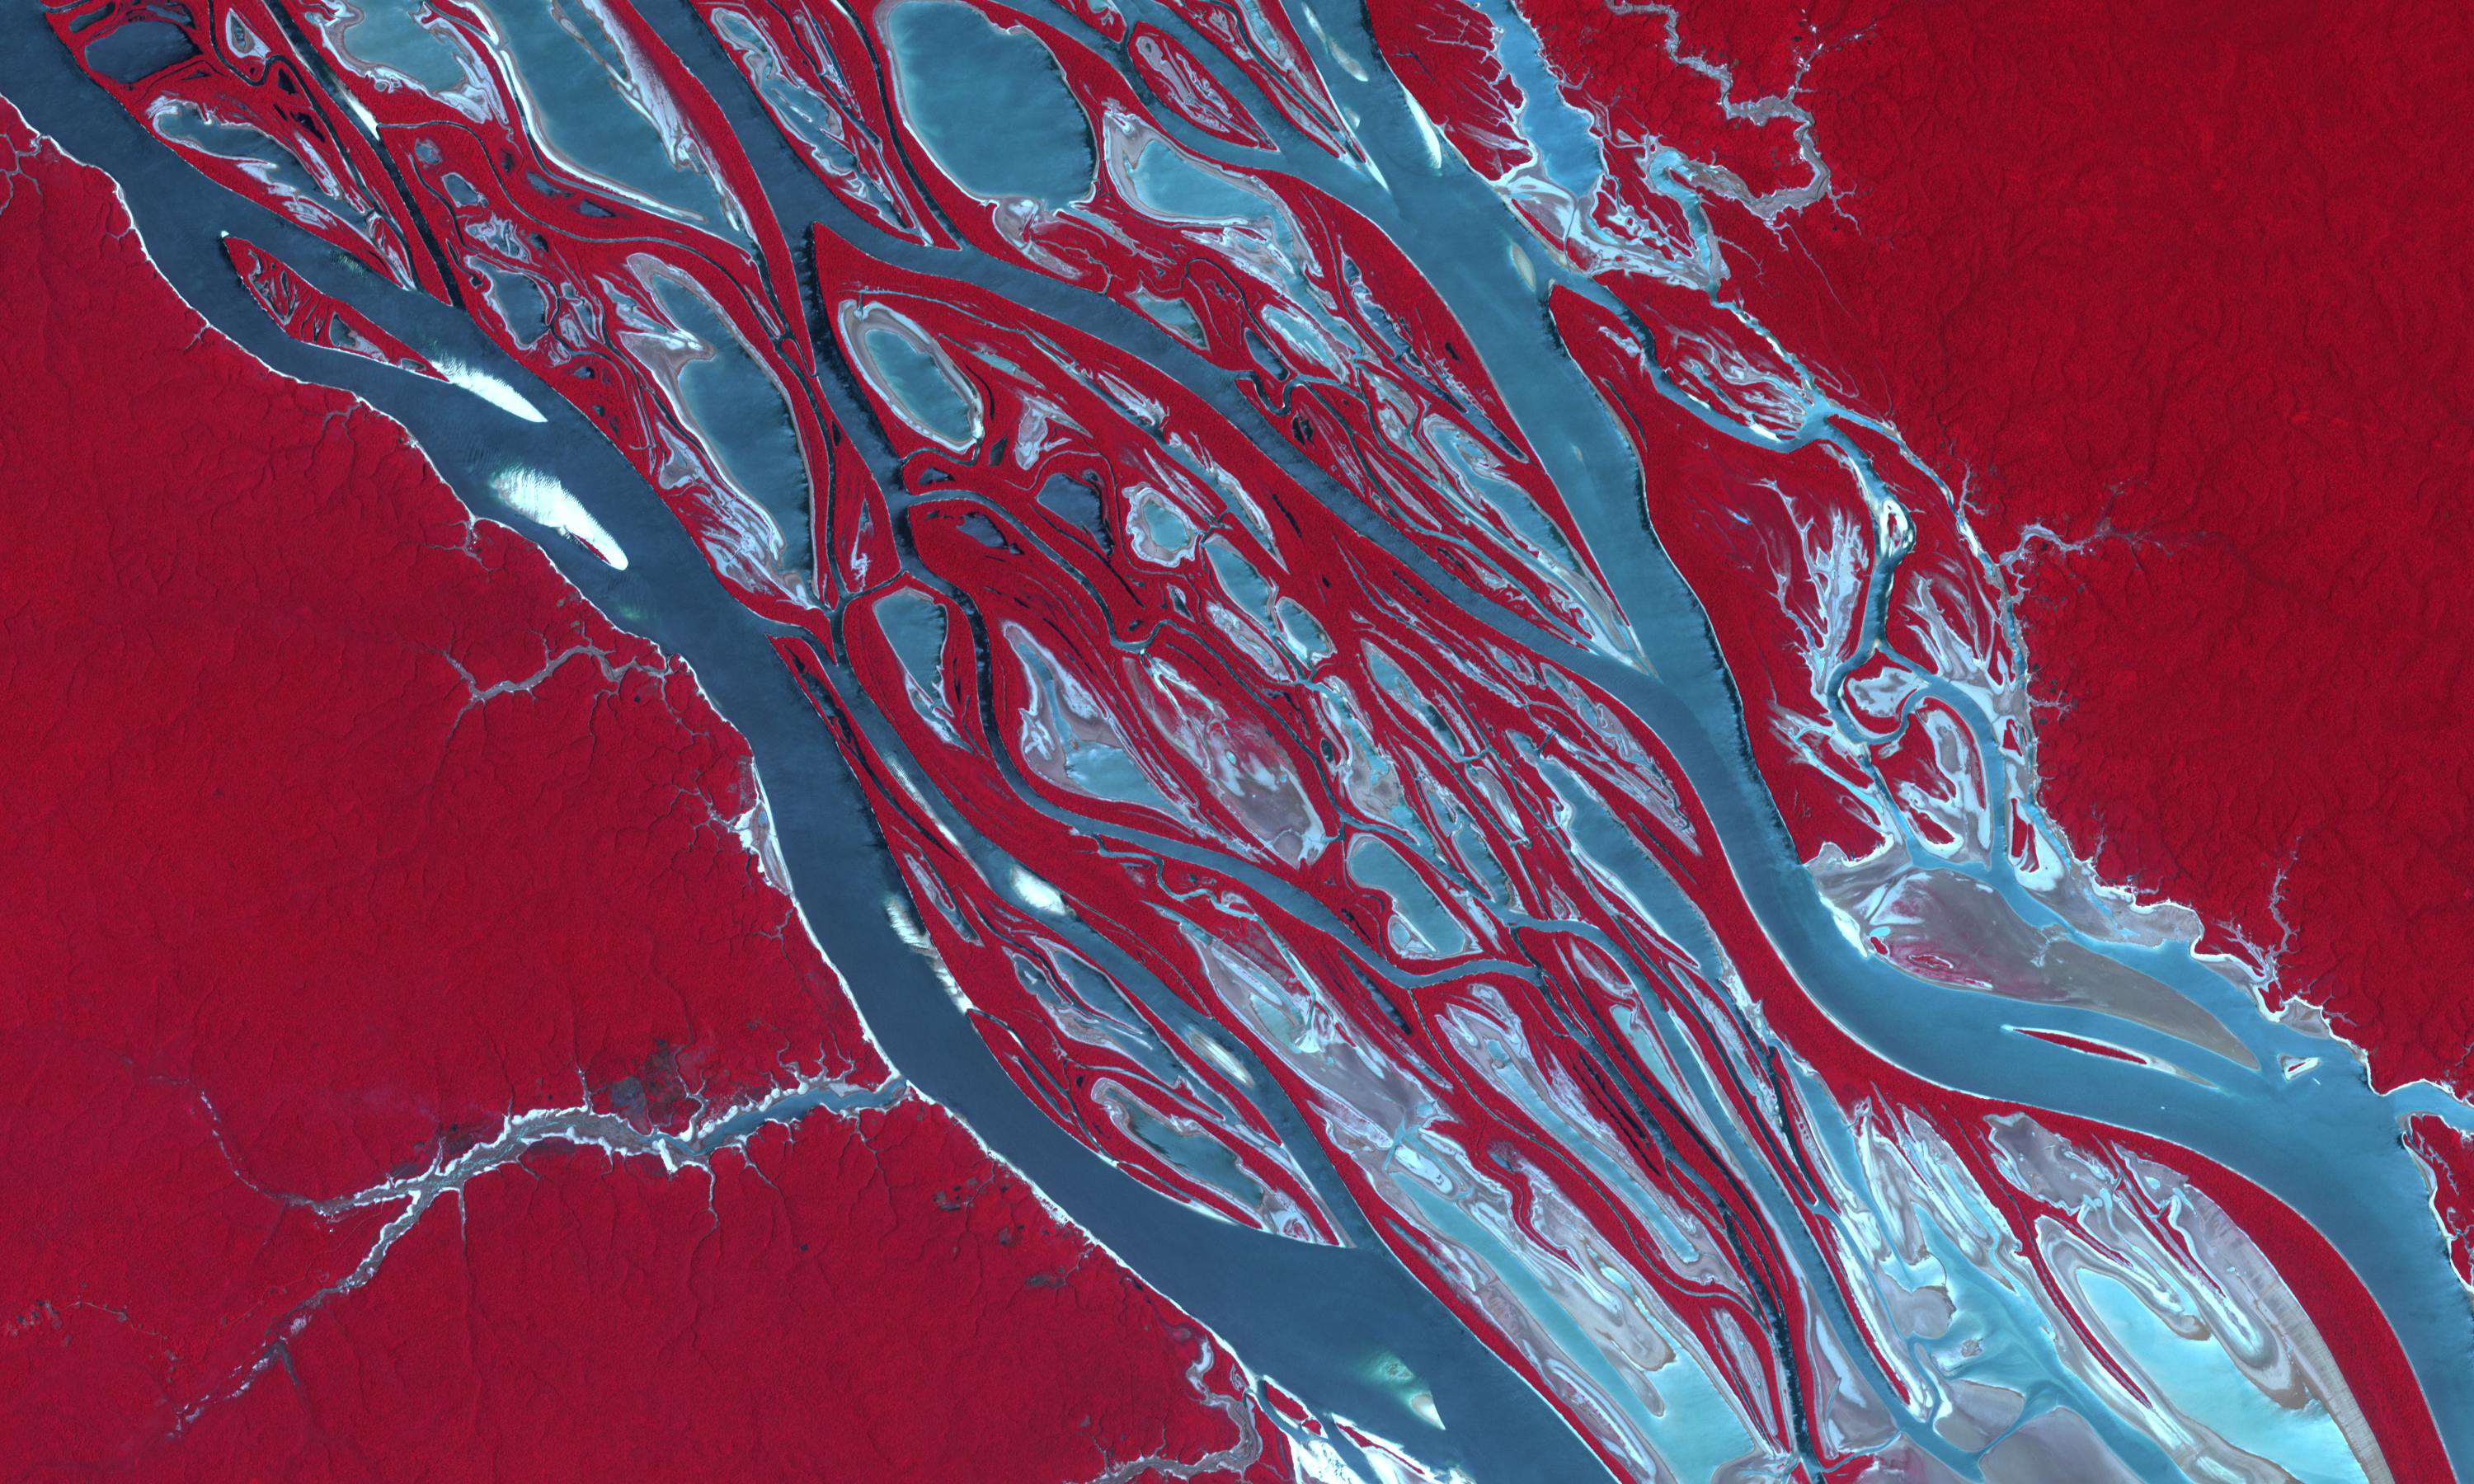

Amazon Drought

Rio Negro, 2020

A severe drought in the Amazon is disrupting transportation, isolating communities and putting wildlife at risk. The Amazon and its tributaries, including the Rio Negro that joins the Amazon at Manaus (2023 image), fell to their lowest level in over a century. The images were acquired October 9, 2023 and August 15, 2020. They cover an area of 30 by 45 km, and are located at 2.8 degrees south, 60.7 degrees west.

With its 14 spectral bands from the visible to the thermal infrared wavelength region and its high spatial resolution of about 50 to 300 feet (15 to 90 meters), ASTER images Earth to map and monitor the changing surface of our planet. ASTER is one of five Earth-observing instruments launched Dec. 18, 1999, on Terra. The instrument was built by Japan’s Ministry of Economy, Trade and Industry. A joint U.S./Japan science team is responsible for validation and calibration of the instrument and data products.

The broad spectral coverage and high spectral resolution of ASTER provides scientists in numerous disciplines with critical information for surface mapping and monitoring of dynamic conditions and temporal change. Example applications are monitoring glacial advances and retreats; monitoring potentially active volcanoes; identifying crop stress; determining cloud morphology and physical properties; wetlands evaluation; thermal pollution monitoring; coral reef degradation; surface temperature mapping of soils and geology; and measuring surface heat balance.

The U.S. science team is located at NASA’s Jet Propulsion Laboratory in Pasadena, Calif. The Terra mission is part of NASA’s Science Mission Directorate, Washington.

Credit: NASA/METI/AIST/Japan Space Systems, and U.S./Japan ASTER Science Team